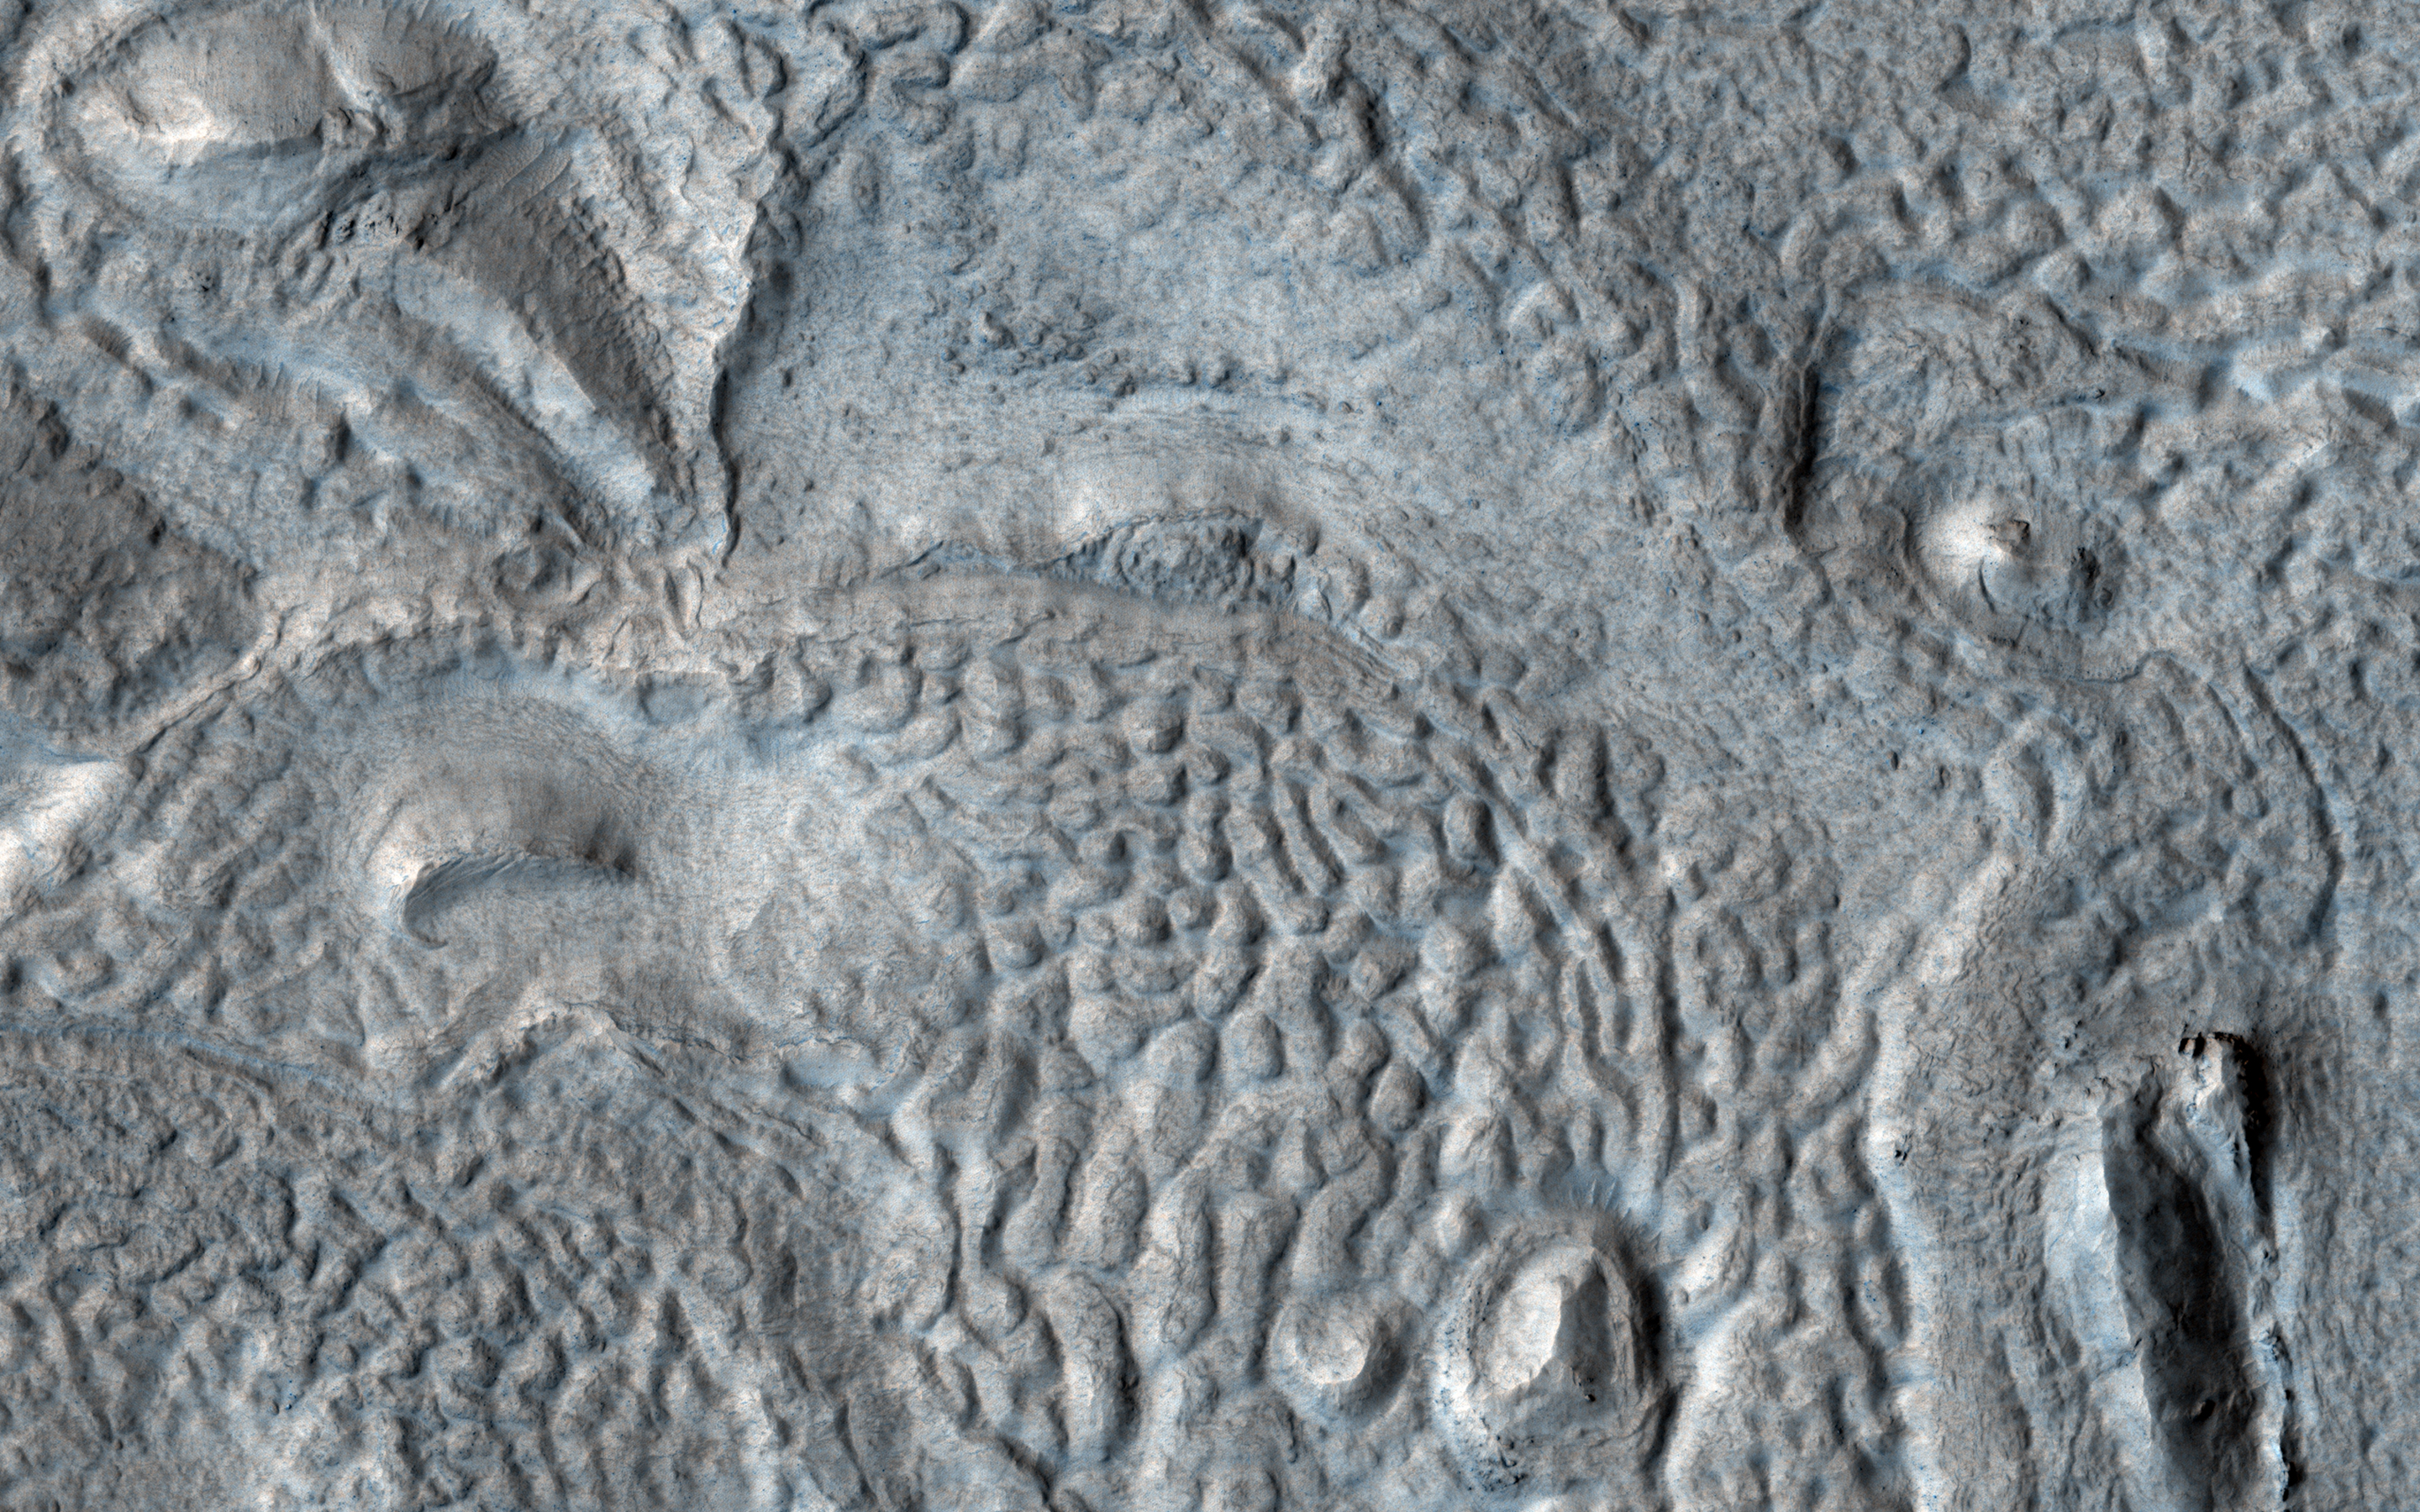

Pits, Hollows and Viscous Flow

The mid-latitudes of Mars are draped with deposits of water ice and dust on the order of tens of meters thick. The deposits are preserved to varying degrees, depending on latitude and the degree of dust cover that insulates and protects the ice from subliming away.

These mantling deposits are thought to have been mobilized from the polar caps and redeposited from the atmosphere millions of years ago during periods when Mars’ axial tilt was higher than it is today.

The floor of this crater appears filled with such deposits, as evidenced by surface textures such as pits, hollows, grooves, and other small filled craters. The material has undergone viscous flow, resulting in many curved ridges. Much of the original ice may have been lost to sublimation, but it is likely that a significant amount of ice remains.

The map is projected here at a scale of 25 centimeters (9.8 inches) per pixel. (The original image scale is 29.6 centimeters [11.7 inches] per pixel [with 1 x 1 binning]; objects on the order of 89 centimeters [35.0 inches] across are resolved.) North is up.

The University of Arizona, in Tucson, operates HiRISE, which was built by Ball Aerospace & Technologies Corp., in Boulder, Colorado. NASA’s Jet Propulsion Laboratory, a division of Caltech in Pasadena, California, manages the Mars Reconnaissance Orbiter Project for NASA’s Science Mission Directorate, Washington.

Credit: NASA/JPL-Caltech/University of Arizona